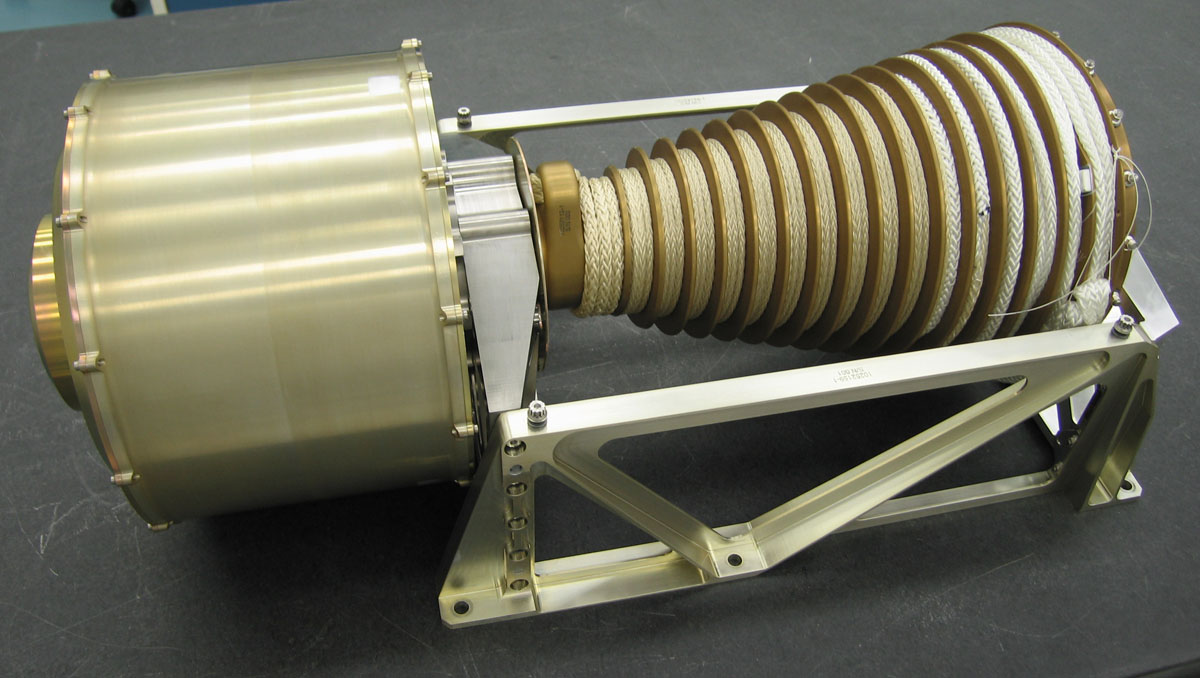

Device for Lowering Mars Science Laboratory Rover to the Surface

This is hardware for controlling the final lowering of NASA’s Mars Science Laboratory rover to the surface of Mars from the spacecraft’s hovering, rocket-powered descent stage.

The photo shows the bridle device assembly, which is about two-thirds of a meter, or 2 feet, from end to end, and has two main parts. The cylinder on the left is the descent brake. On the right is the bridle assembly, including a spool of nylon and Vectran cords that will be attached to the rover.

When pyrotechnic bolts fire to sever the rigid connection between the rover and the descent stage, gravity will pull the tethered rover away from the descent stage. The bridle or tether, attached to three points on the rover, will unspool from the bridle assembly, beginning from the larger-diameter portion of the spool at far right. The rotation rate of the assembly, hence the descent rate of the rover, will be governed by the descent brake. Inside the housing of that brake are gear boxes and banks of mechanical resistors engineered to prevent the bridle from spooling out too quickly or too slowly. The length of the bridle will allow the rover to be lowered about 7.5 meters (25 feet) while still tethered to the descent stage.

The Starsys division of SpaceDev Inc., Poway, Calif., provided the descent brake. NASA’s Jet Propulsion Laboratory, Pasadena, Calif., built the bridle assembly. Vectran is a product of Kuraray Co. Ltd., Tokyo. JPL, a division of the California Institute of Technology, manages the Mars Science Laboratory Project for the NASA Science Mission Directorate, Washington.

Credit: NASA/JPL-Caltech